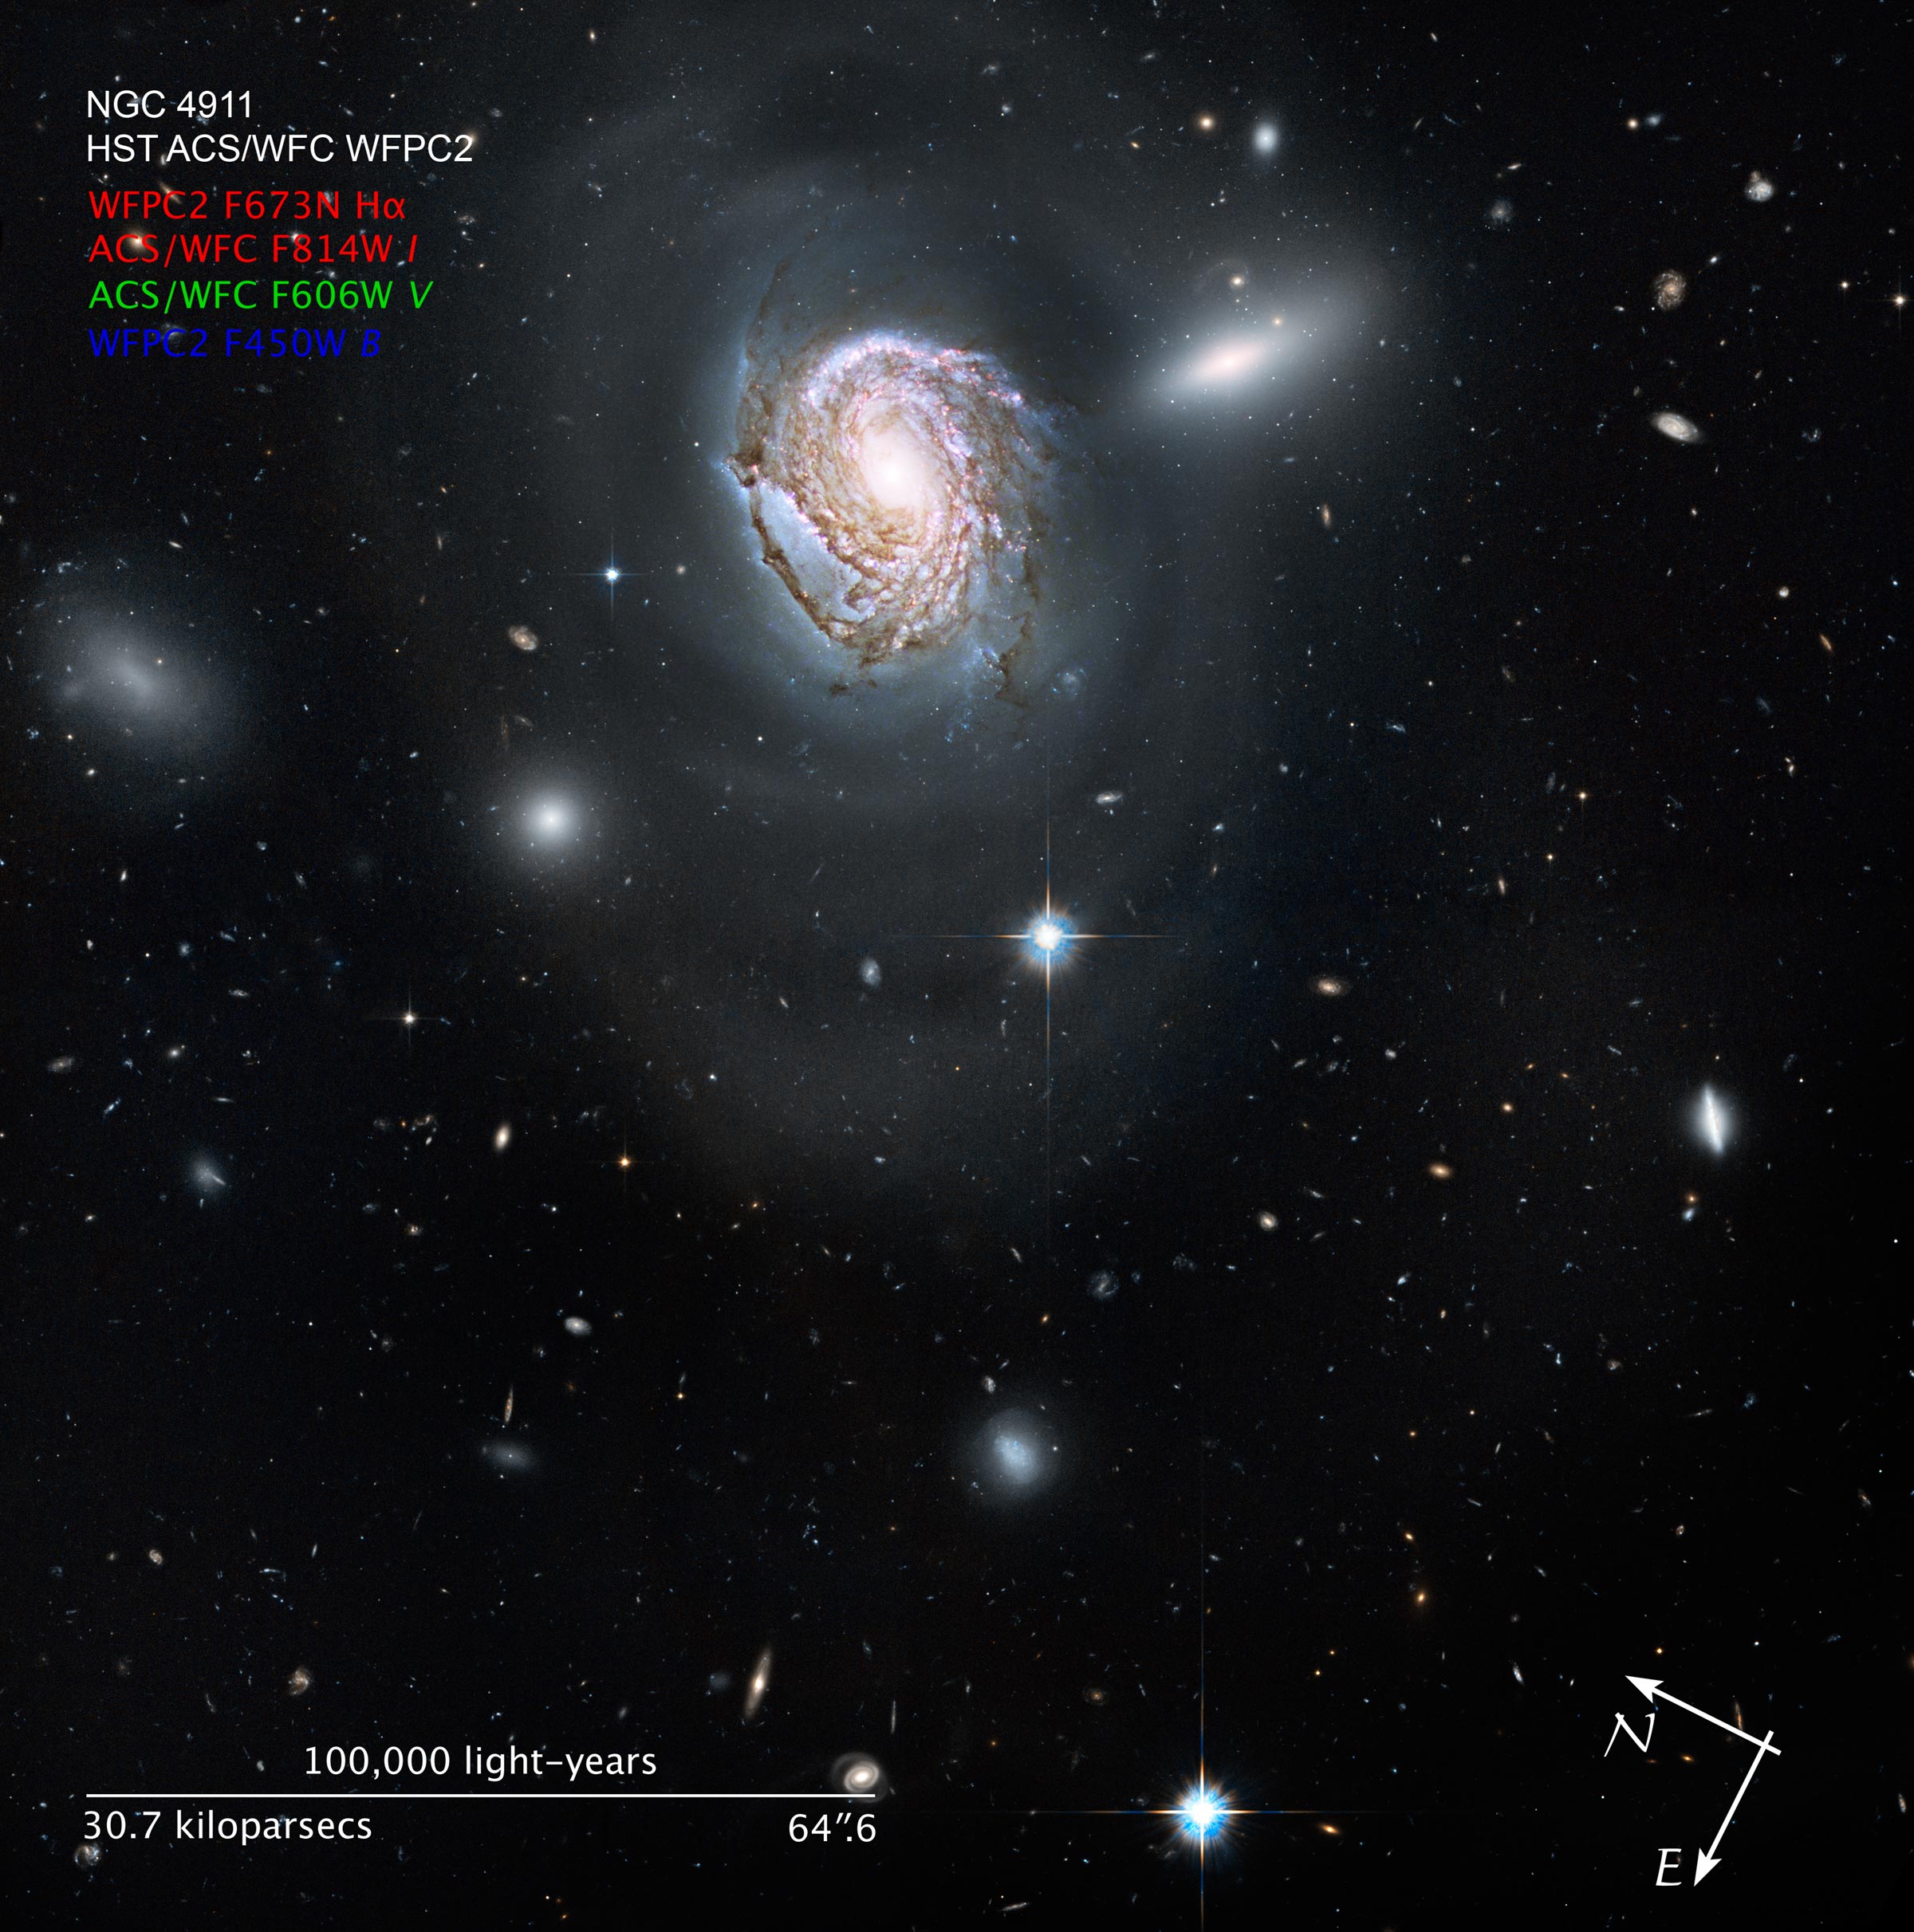

Compass and Scale Image for NGC 4911

Object Name: NGC 4911
Object Description: Spiral Galaxy
Instrument: HST/ACS/WFC and HST/WFPC2
Filters: F450W (B), F606W (V), F673N (redshifted H-alpha), and F814W (I)
Exposure Time: 28 hours

The image is a composite of separate exposures made by the ACS and WFPC2 instruments on the Hubble Space Telescope. Four filters were used to sample broad and narrow wavelength ranges. The color results from assigning different hues (colors) to each monochromatic image. In this case, the assigned colors are: F450W (B) F606W (V) F673N (redshifted H-alpha) + F814W (I)

Credit: NASA, ESA, and Z. Levay (STScI); Acknowledgment: NASA, ESA, and the Hubble Heritage Team (STScI/AURA)